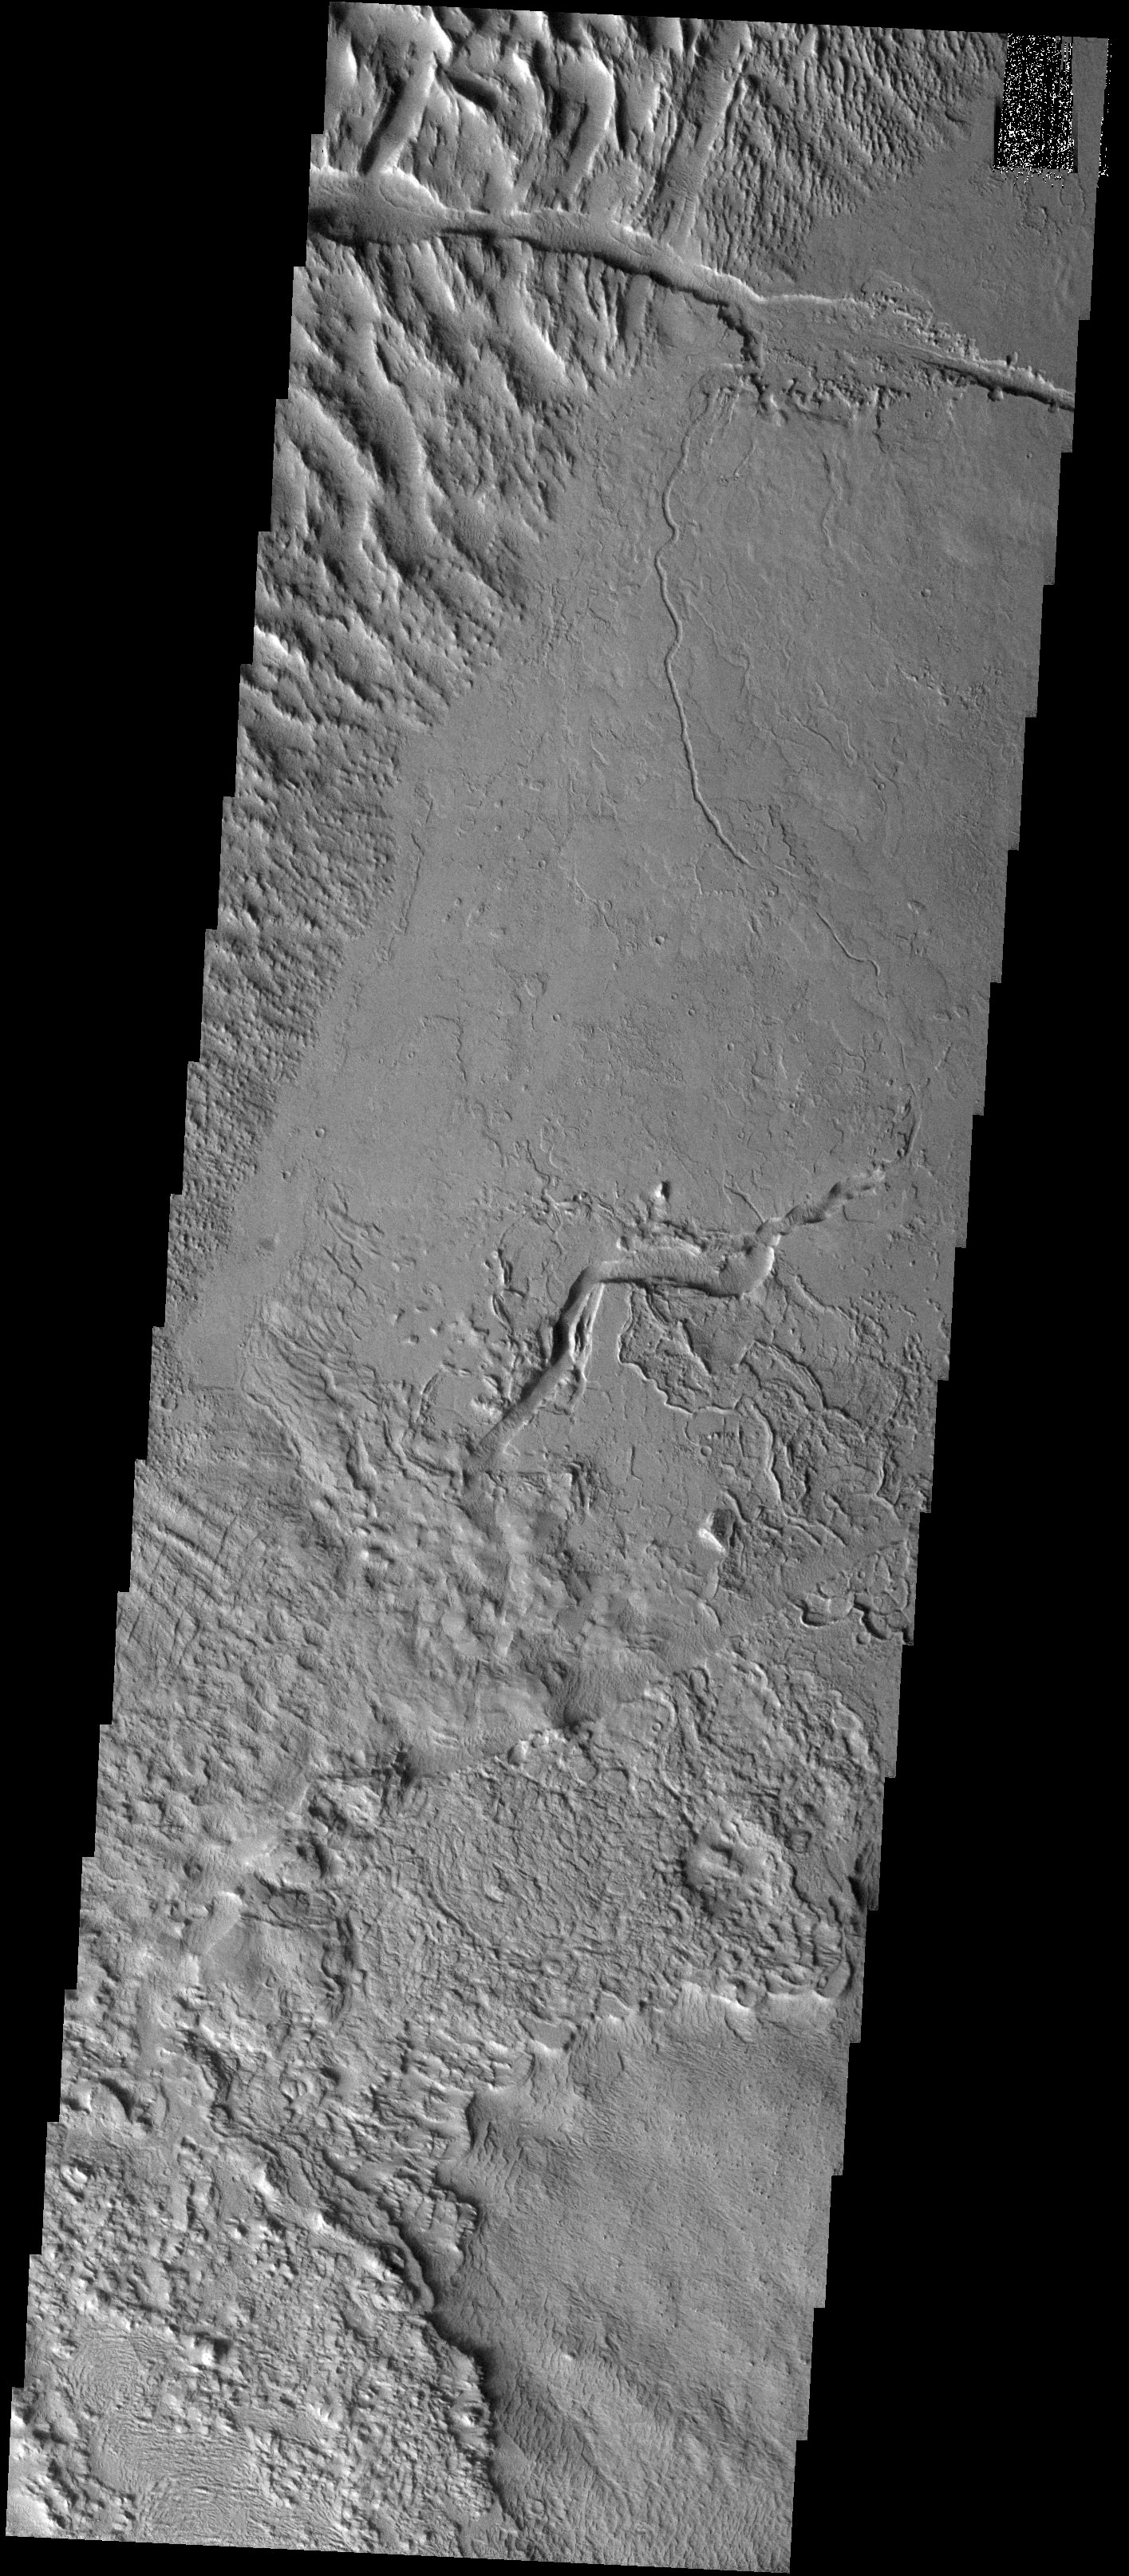

Geomorphic Gumbo

Released 24 November 2003

Just northeast of the small Tharsis volcano Biblis Patera lies a scene of surprising complexity. The upper left portion of the image shows the furrowed terrain of Gigas Sulci, likely produced in response to the evolution of Olympus Mons volcano. A narrow channel that probably contained flowing lava snakes through the center of the image before transitioning into a gaping chasm. The lower third of the image shows a jumble of textures, presumably produced from the emplacement and erosion of lava flows, but which are not easily classified.

Image information: VIS instrument. Latitude 8.8, Longitude 233.2 East (126.8 West). 19 meter/pixel resolution.

Note: this THEMIS visual image has not been radiometrically nor geometrically calibrated for this preliminary release. An empirical correction has been performed to remove instrumental effects. A linear shift has been applied in the cross-track and down-track direction to approximate spacecraft and planetary motion. Fully calibrated and geometrically projected images will be released through the Planetary Data System in accordance with Project policies at a later time.

NASA’s Jet Propulsion Laboratory manages the 2001 Mars Odyssey mission for NASA’s Office of Space Science, Washington, D.C. The Thermal Emission Imaging System (THEMIS) was developed by Arizona State University, Tempe, in collaboration with Raytheon Santa Barbara Remote Sensing. The THEMIS investigation is led by Dr. Philip Christensen at Arizona State University. Lockheed Martin Astronautics, Denver, is the prime contractor for the Odyssey project, and developed and built the orbiter. Mission operations are conducted jointly from Lockheed Martin and from JPL, a division of the California Institute of Technology in Pasadena.

Credit: NASA/JPL/Arizona State University